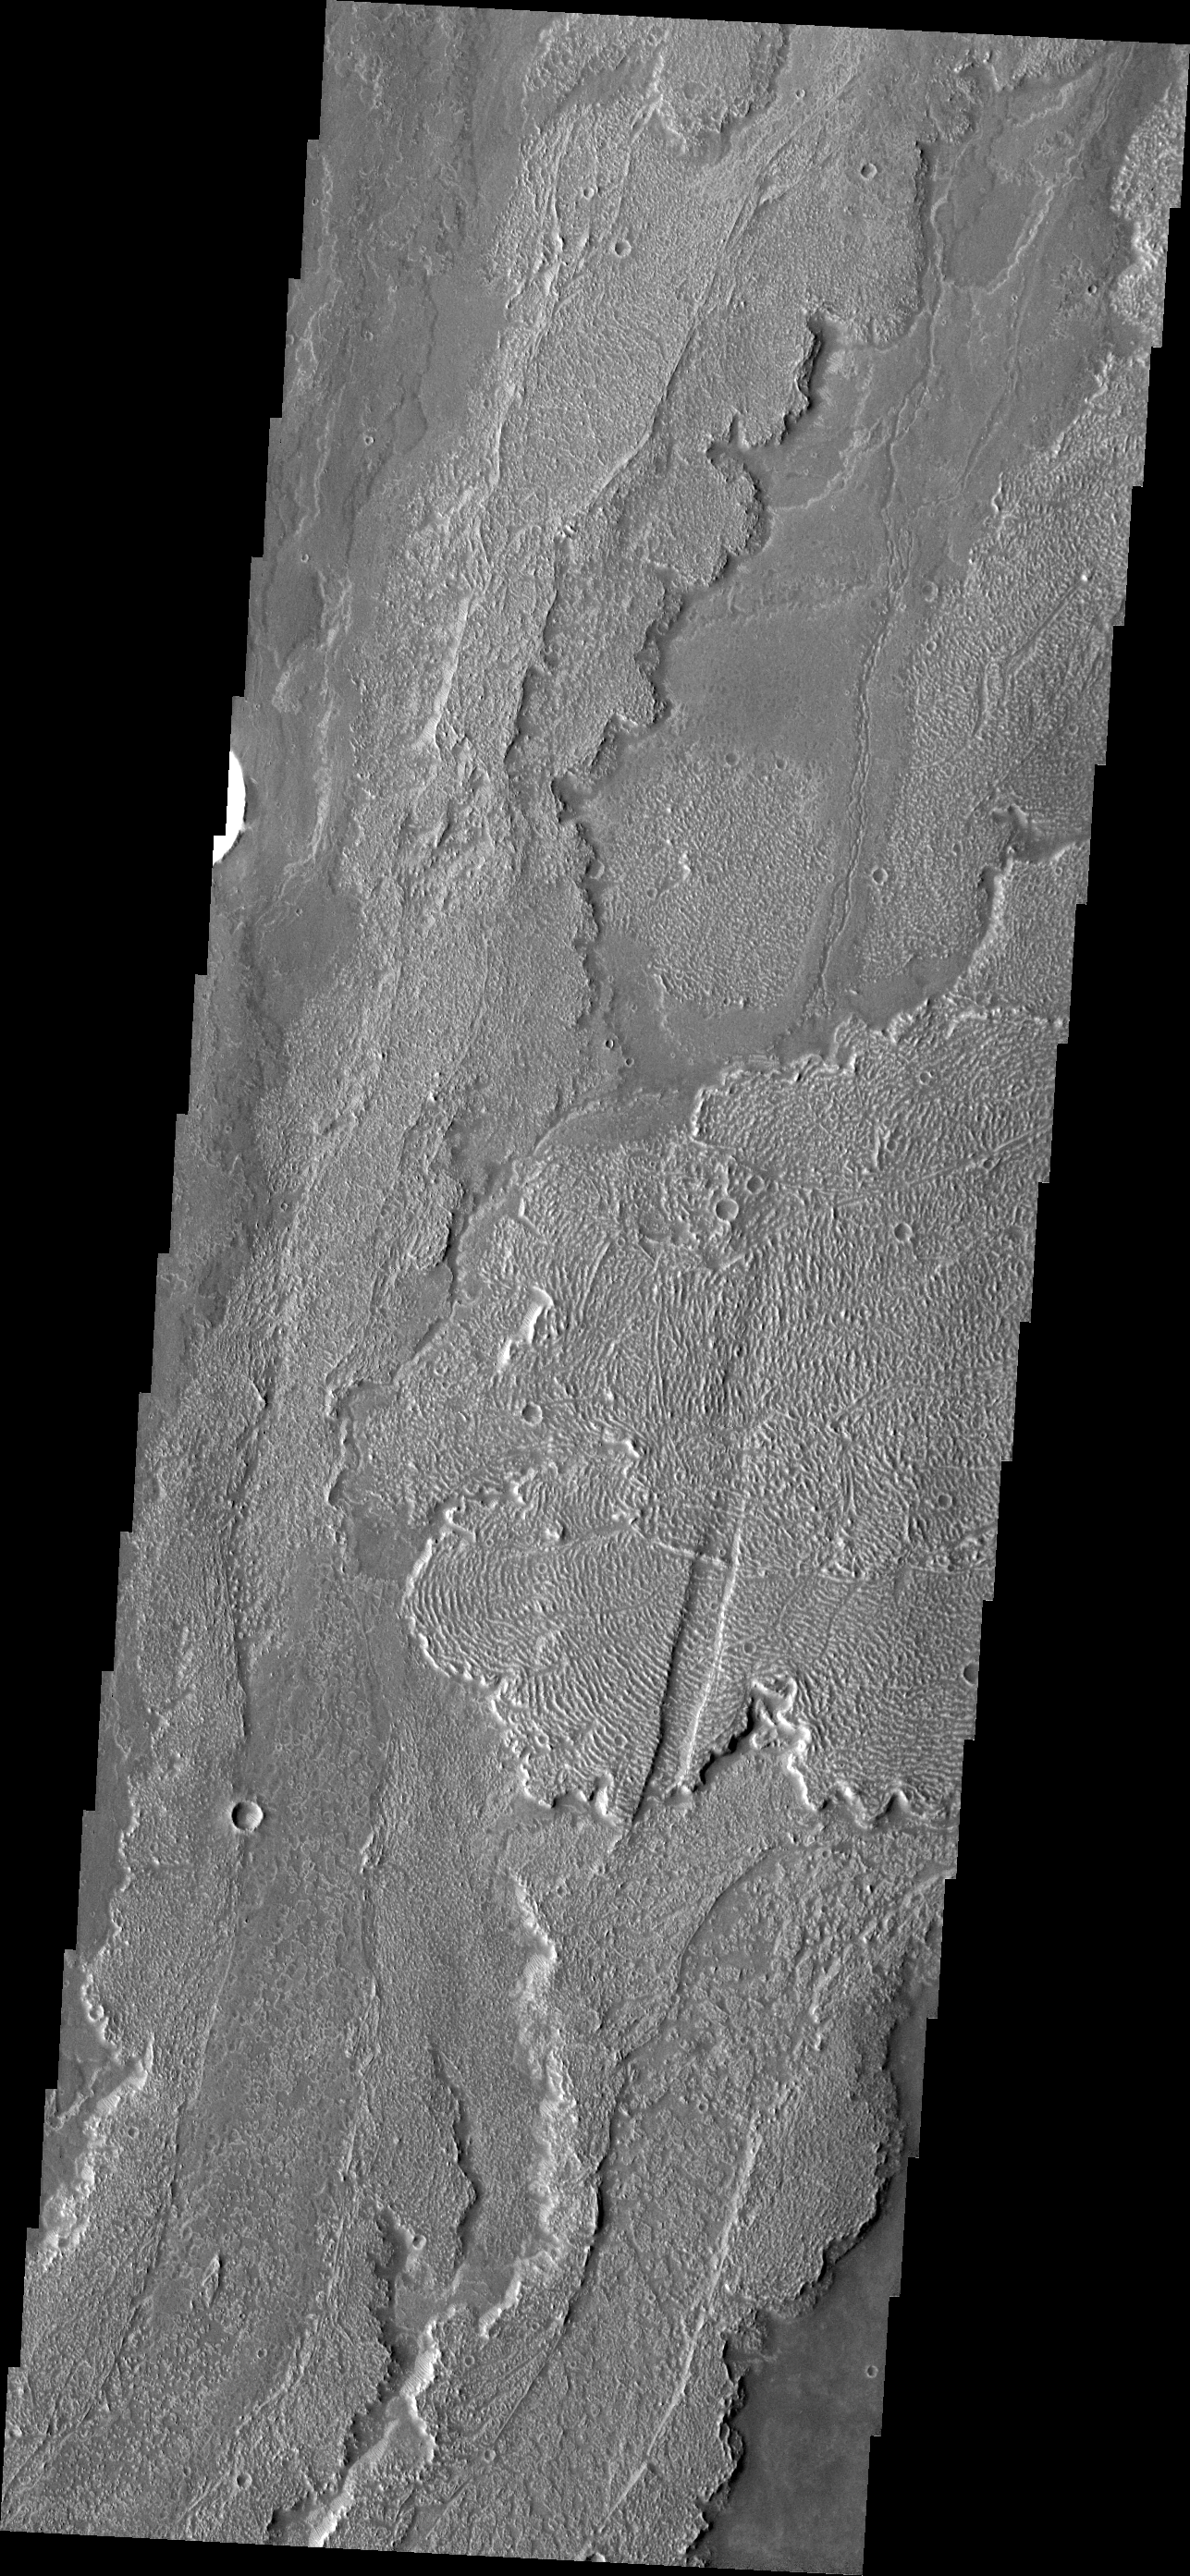

Lava Flows

The extensive lava flows in this image are part of the Arsia Mons volcanic complex.

Image information: VIS instrument. Latitude -21.7N, Longitude 242.4E. 17 meter/pixel resolution.

Please see the THEMIS Data Citation Note for details on crediting THEMIS images.

Note: this THEMIS visual image has not been radiometrically nor geometrically calibrated for this preliminary release. An empirical correction has been performed to remove instrumental effects. A linear shift has been applied in the cross-track and down-track direction to approximate spacecraft and planetary motion. Fully calibrated and geometrically projected images will be released through the Planetary Data System in accordance with Project policies at a later time.

NASA’s Jet Propulsion Laboratory manages the 2001 Mars Odyssey mission for NASA’s Office of Space Science, Washington, D.C. The Thermal Emission Imaging System (THEMIS) was developed by Arizona State University, Tempe, in collaboration with Raytheon Santa Barbara Remote Sensing. The THEMIS investigation is led by Dr. Philip Christensen at Arizona State University. Lockheed Martin Astronautics, Denver, is the prime contractor for the Odyssey project, and developed and built the orbiter. Mission operations are conducted jointly from Lockheed Martin and from JPL, a division of the California Institute of Technology in Pasadena.

Credit: NASA/JPL/ASU